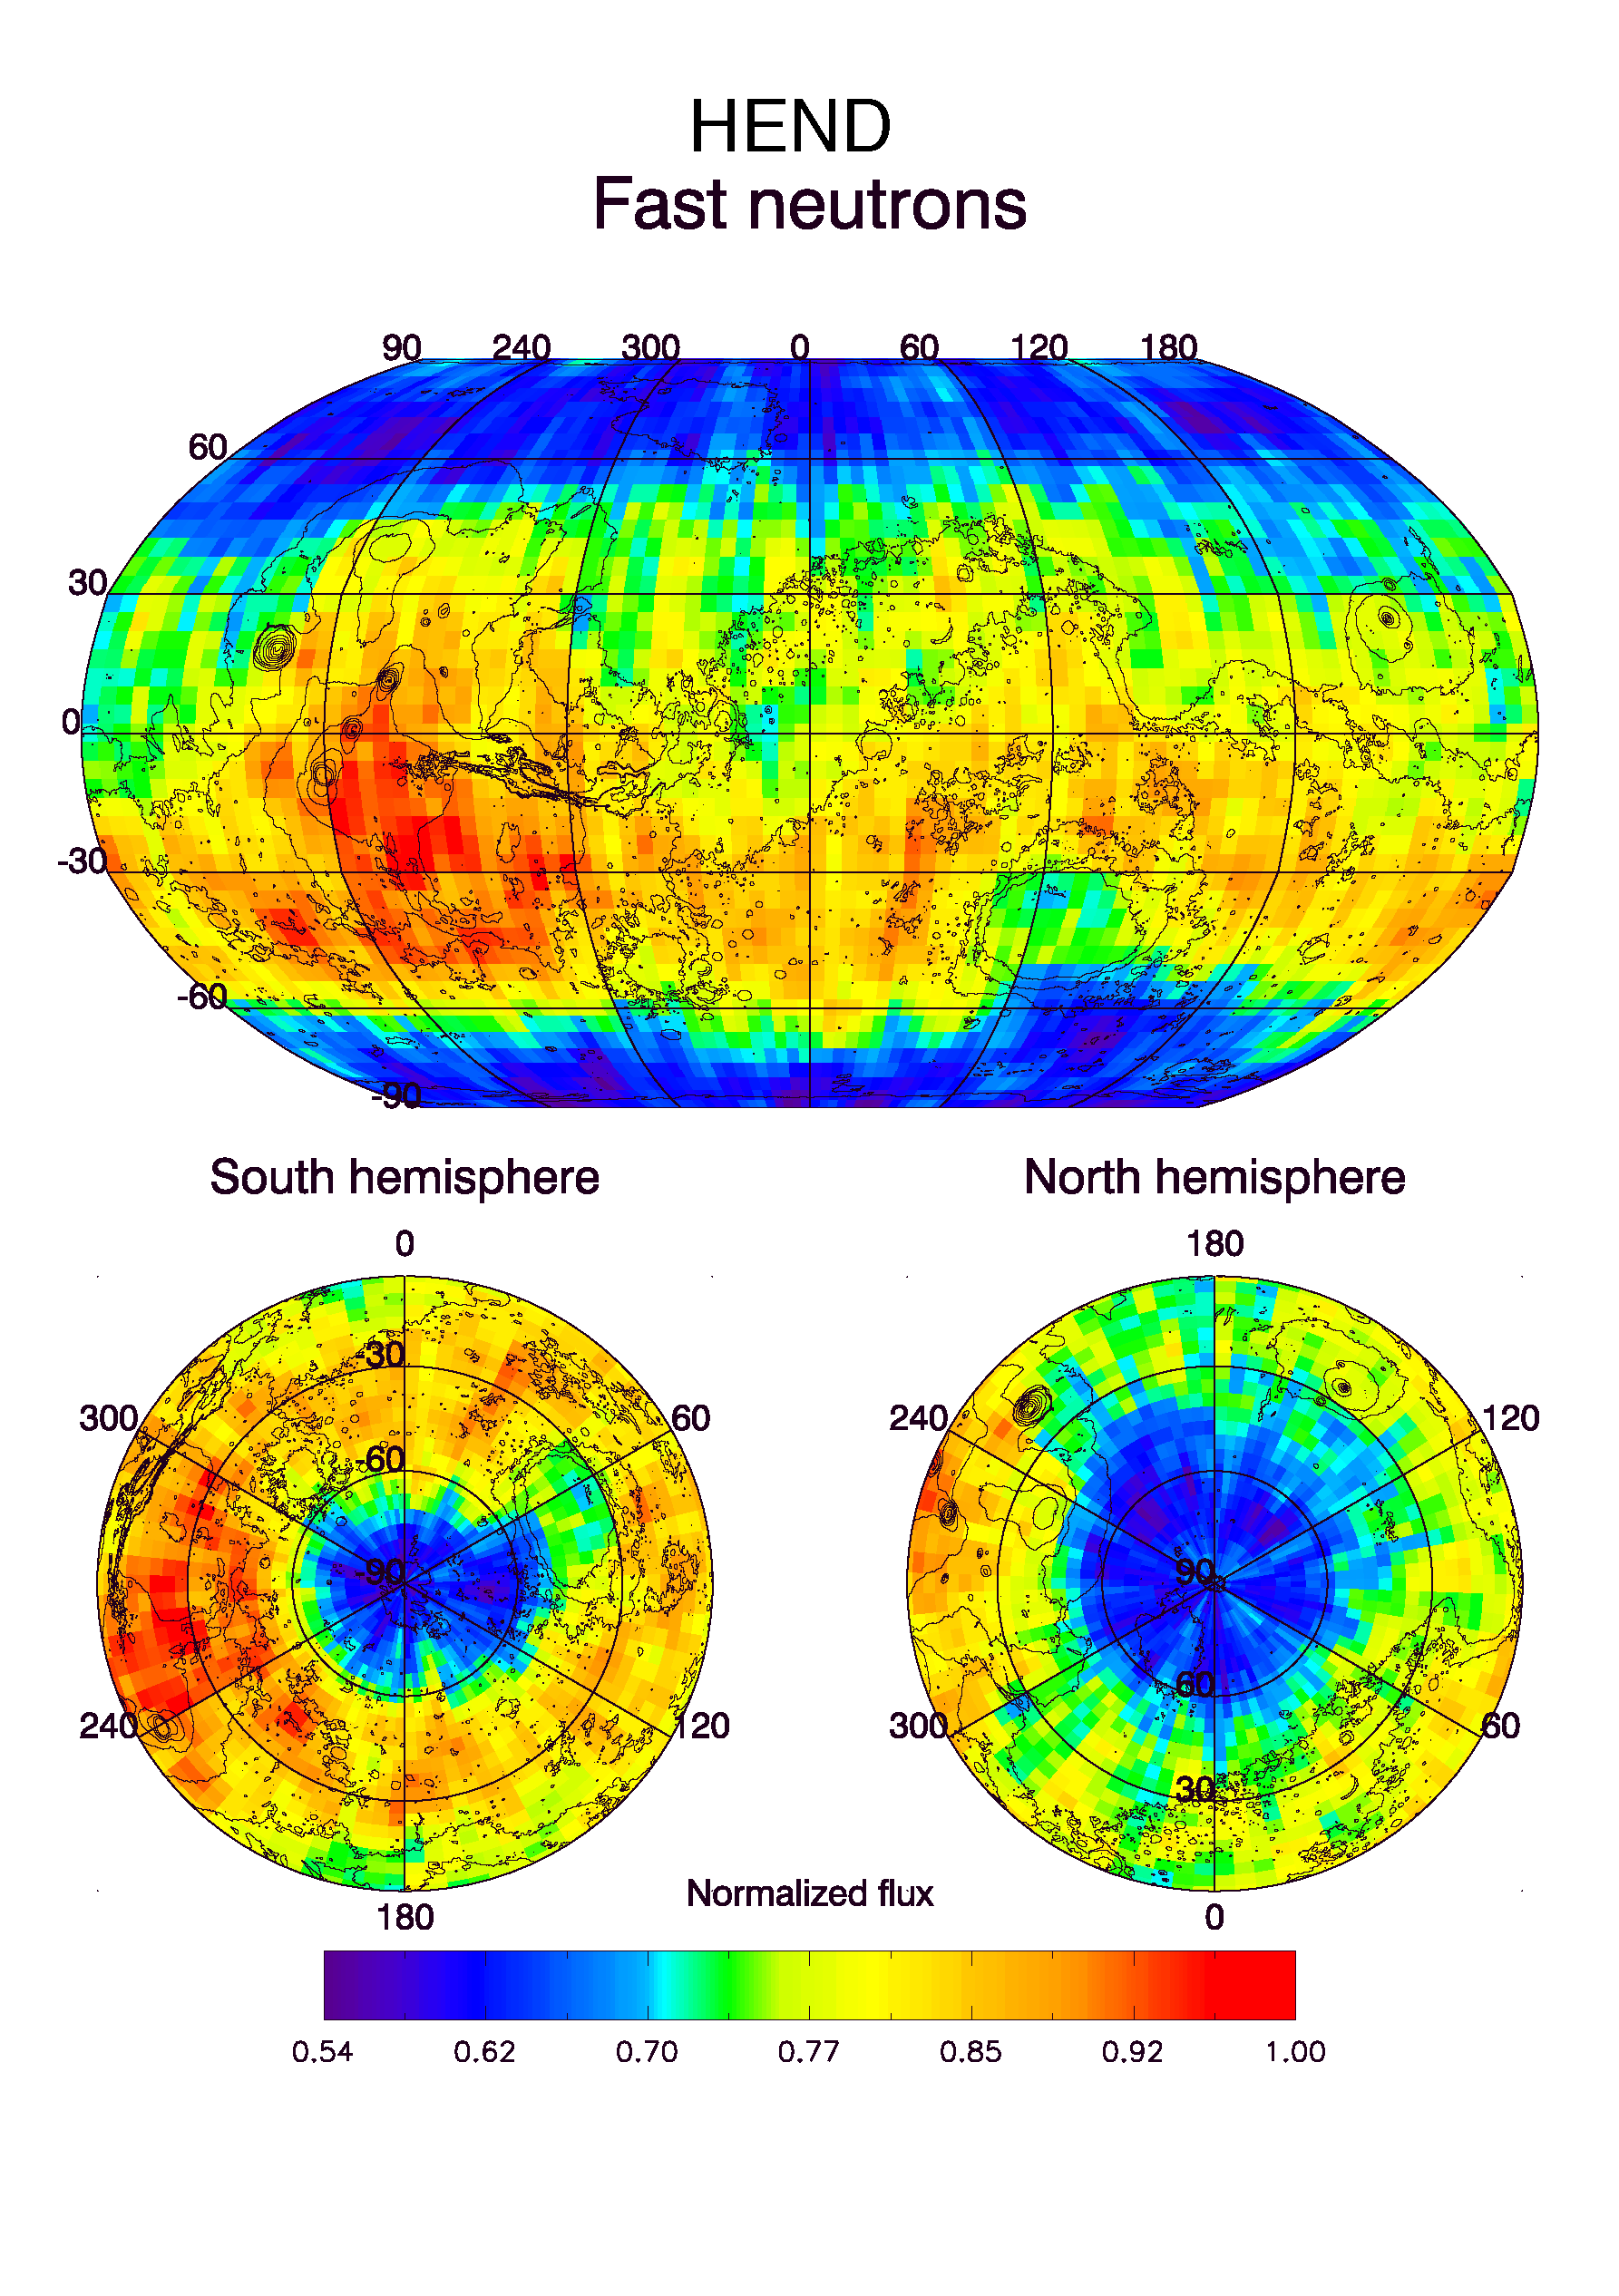

HEND Maps of Fast Neutrons

Observations by NASA’s 2001 Mars Odyssey spacecraft show a global view of Mars in high-energy, or fast, neutrons. These maps are based on data acquired by the high-energy neutron detector, one of the instruments in the gamma ray spectrometer suite. Fast neutrons, like epithermal neutrons, are sensitive to the presence of hydrogen. Unlike epithermal neutrons, however, they are not affected by the presence of carbon dioxide, which at the time of these observations covered the north polar area as “dry ice” frost. The low flux of fast neutrons (blue and purple colors) in the north polar region suggests an abundance of hydrogen in the soil comparable to that determined in the south from the flux of epithermal neutrons. These observations were acquired during the first two months of mapping operations. Contours of topography are superimposed on these maps for geographic reference.

NASA’s Jet Propulsion Laboratory manages the 2001 Mars Odyssey mission for NASA’s Office of Space Science, Washington, D.C. Investigators at Arizona State University in Tempe, the University of Arizona in Tucson, and NASA’s Johnson Space Center, Houston, operate the science instruments. The gamma-ray spectrometer was provided by the University of Arizona in collaboration with the Russian Aviation and Space Agency, which provided the high-energy neutron detector, and the Los Alamos National Laboratories, New Mexico, which provided the neutron spectrometer. Lockheed Martin Astronautics, Denver, is the prime contractor for the project, and developed and built the orbiter. Mission operations are conducted jointly from Lockheed Martin and from JPL, a division of the California Institute of Technology in Pasadena.

Credit: NASA/JPL/University of Arizona/Russian Aviation and Space Agency